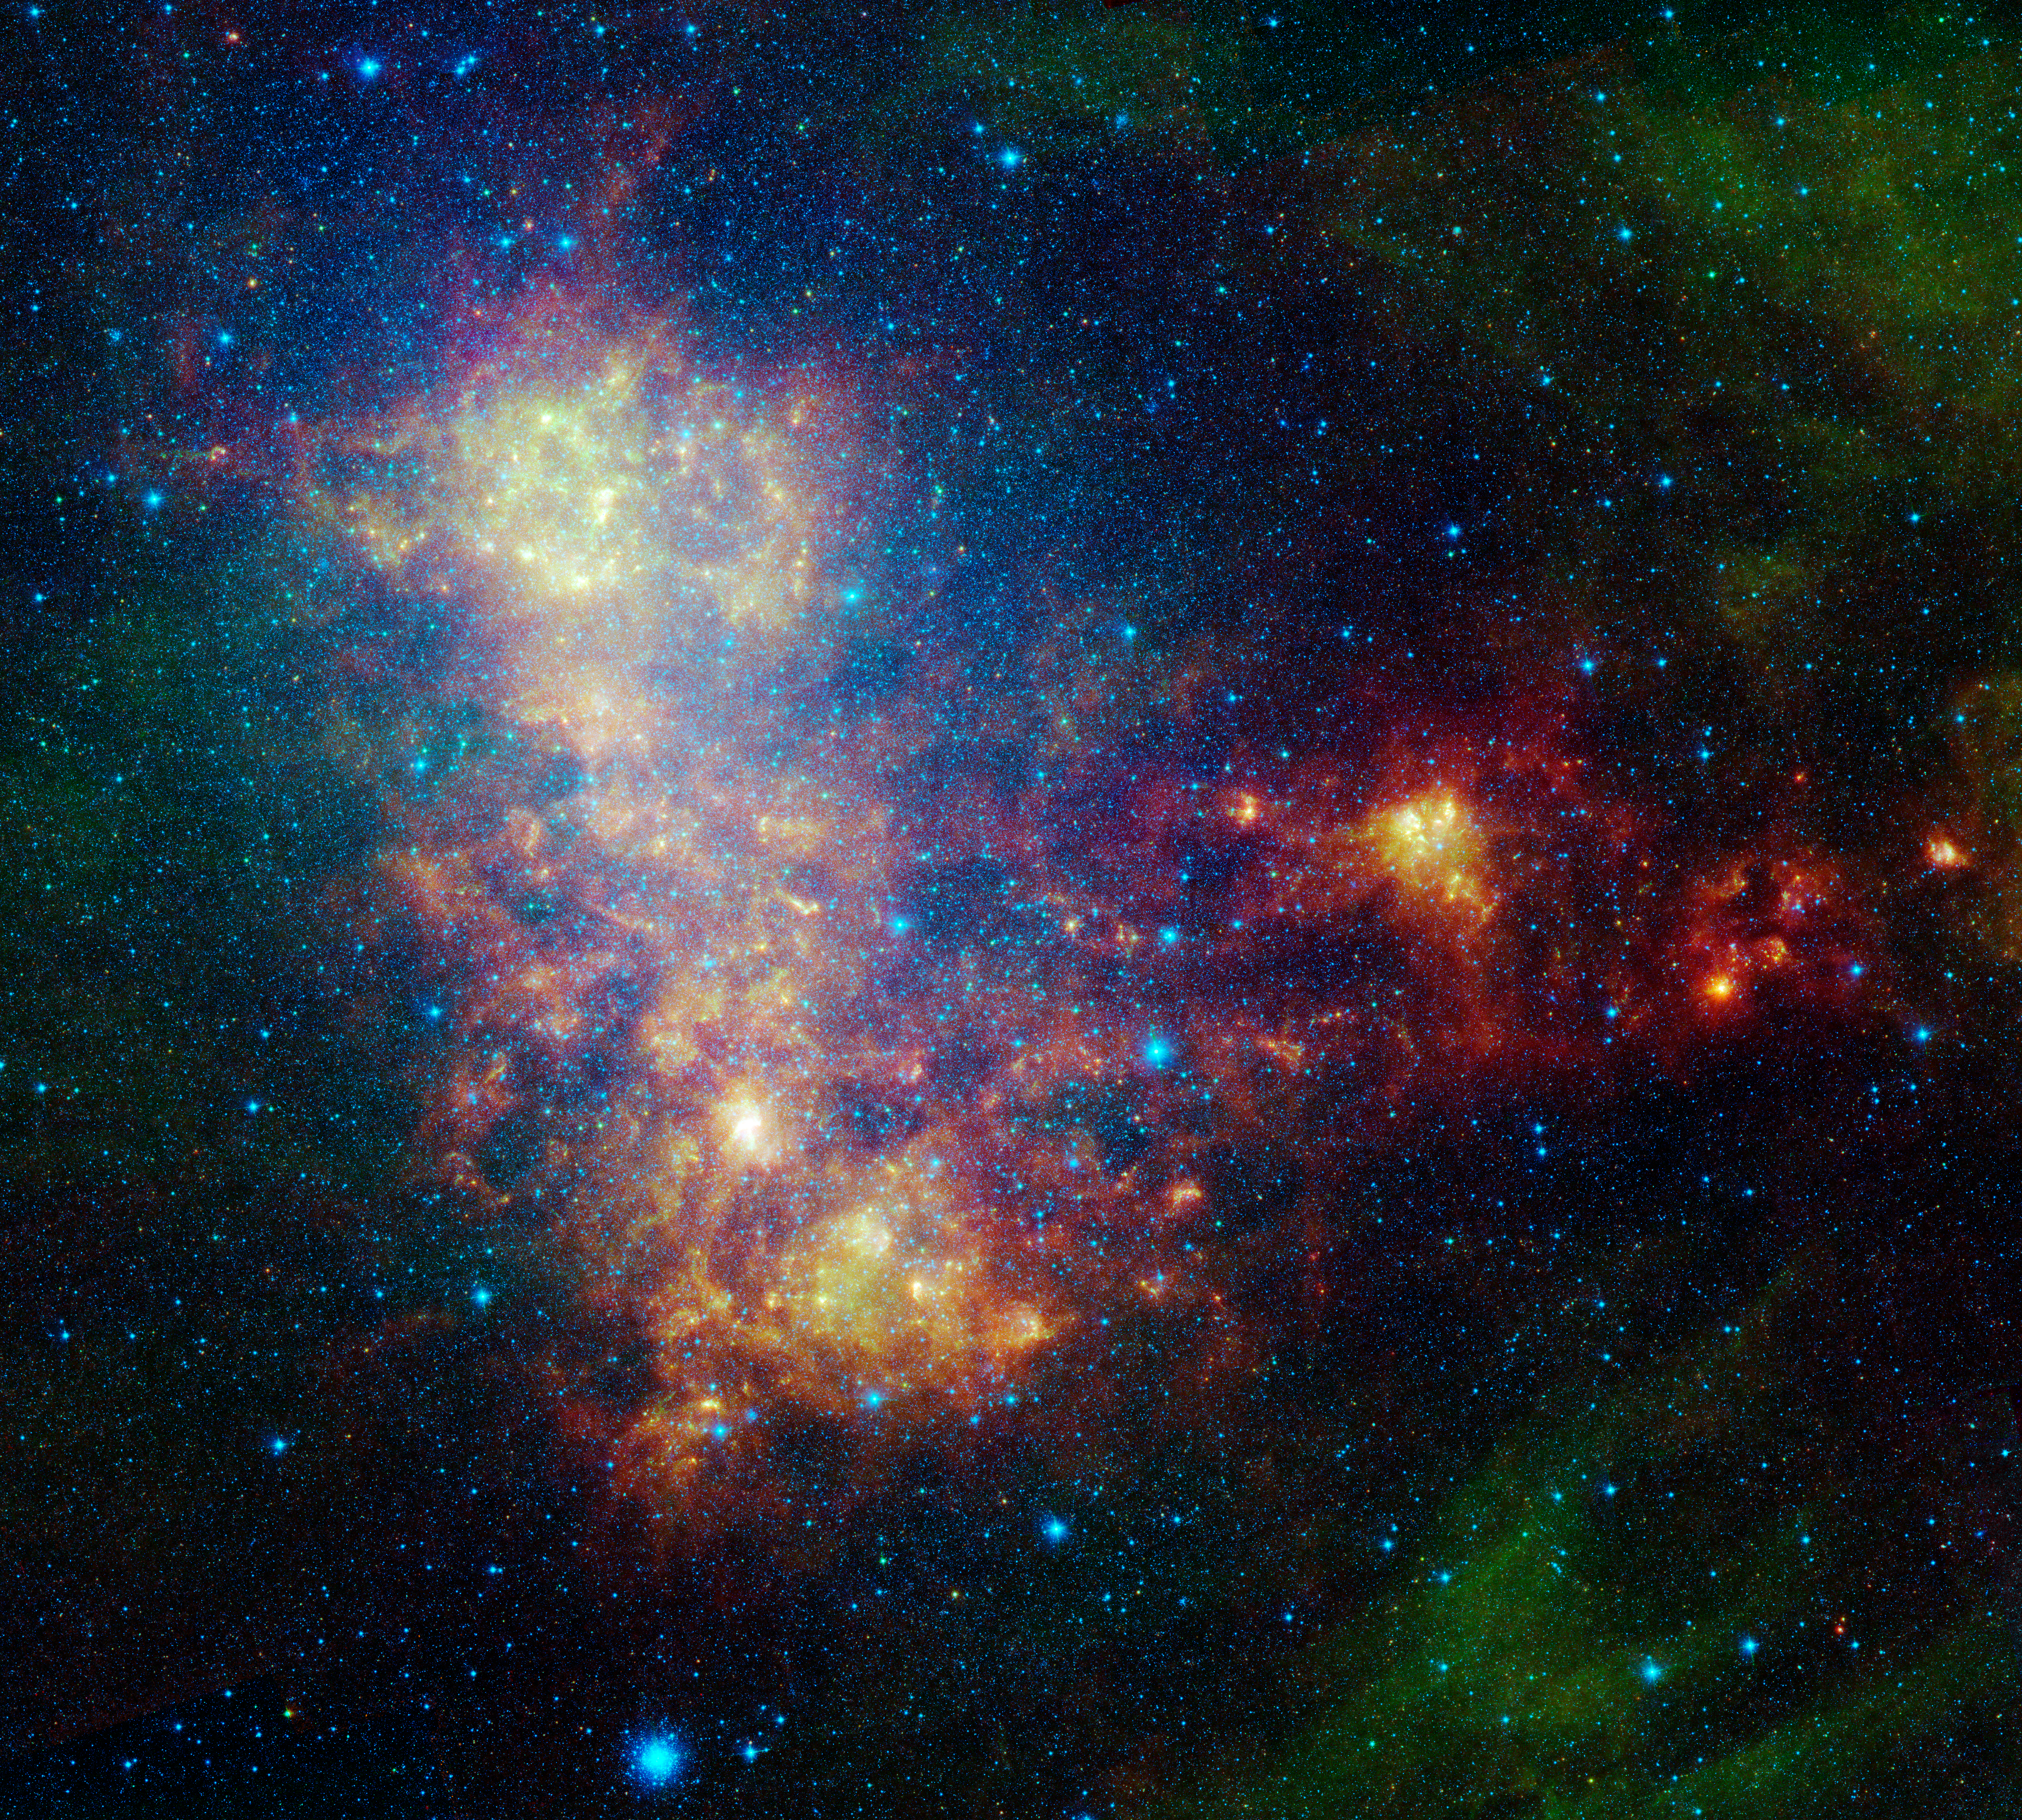

Little Galaxy Explored

The infrared portrait of the Small Magellanic Cloud, taken by NASA's Spitzer Space Telescope, reveals the stars and dust in this galaxy as never seen before. The Small Magellanic Cloud is a nearby satellite galaxy to our Milky Way galaxy, approximately 200,000 light-years away.

The image shows the main body of the Small Magellanic Cloud, which is comprised of the "bar" on the left and a "wing" extending to the right. The bar contains both old stars (in blue) and young stars lighting up their natal dust (green/red). The wing mainly contains young stars. In addition, the image contains a galactic globular cluster in the lower left (blue cluster of stars) and emission from dust in our own galaxy (green in the upper right and lower right corners).

The data in this image are being used by astronomers to study the lifecycle of dust in the entire galaxy: from the formation in stellar atmospheres, to the reservoir containing the present day interstellar medium, and the dust consumed in forming new stars. The dust being formed in old, evolved stars (blue stars with a red tinge) is measured using mid-infrared wavelengths. The present day interstellar dust is weighed by measuring the intensity and color of emission at longer infrared wavelengths. The rate at which the raw material is being consumed is determined by studying ionized gas regions and the younger stars (yellow/red extended regions). The Small Magellanic Cloud, and its companion galaxy the Large Magellanic Cloud, are the two galaxies where this type of study is possible, and the research could not be done without Spitzer.

This image was captured by Spitzer's infrared array camera and multiband imaging photometer (blue is 3.6-micron light; green is 8.0 microns; and red is combination of 24-, 70- and 160-micron light). The blue color mainly traces old stars. The green color traces emission from organic dust grains (mainly polycyclic aromatic hydrocarbons). The red traces emission from larger, cooler dust grains.

The image was taken as part of the Spitzer Legacy program known as SAGE-SMC: Surveying the Agents of Galaxy Evolution in the Tidally-Stripped, Low Metallicity Small Magellanic Cloud.

Credit: NASA/JPL-Caltech/STScI